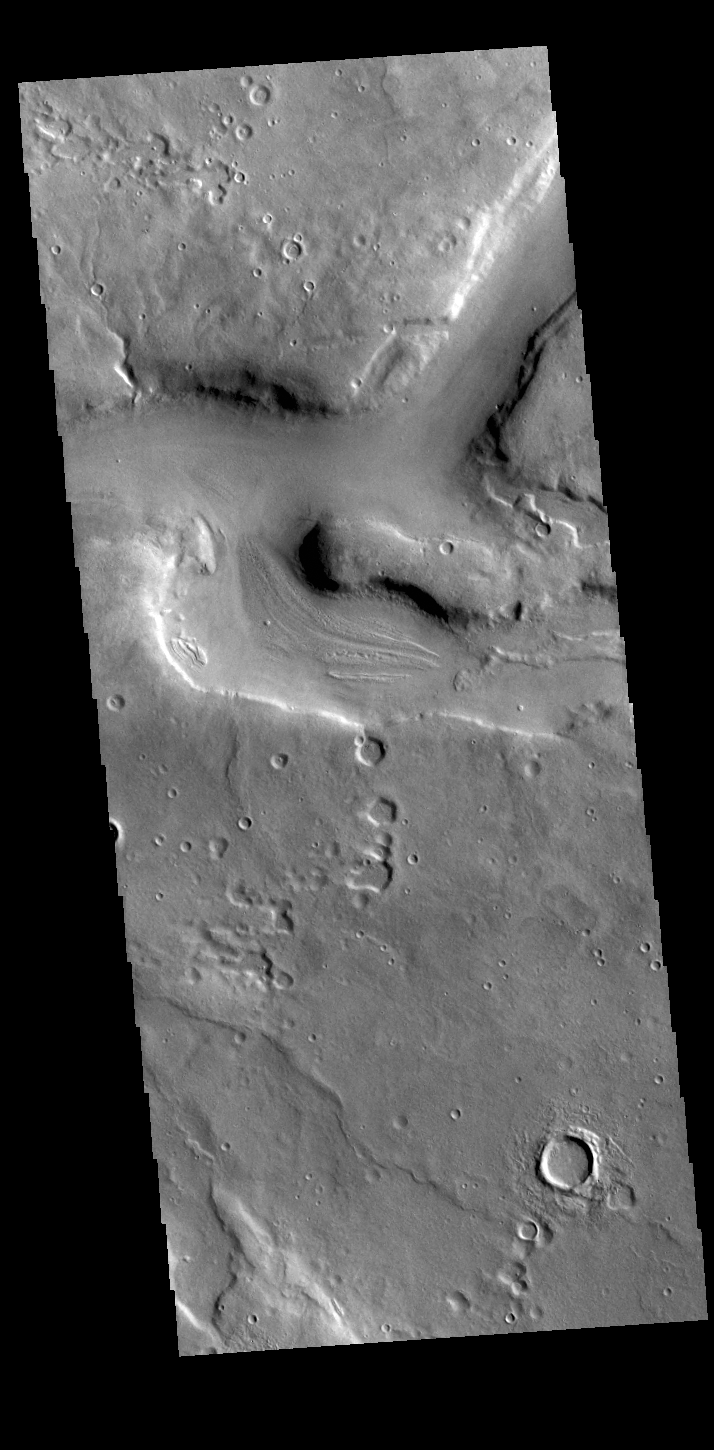

What is it?

This VIS image shows part of a complex channel system located in northern Arabia Terra. While there are many unnamed channels in region, this one is very long and substantial in width. The uniform width over much of the length of the feature, and the straightness of the channel sections may indicate these are tectonic features rather than channels caused by fluid action. The fact that this feature is not called a vallis or valles (fluid flow channels) indicates that those who have studied this feature lean towards the tectonic origin for the channels.

Credit: NASA/JPL-Caltech/ASU